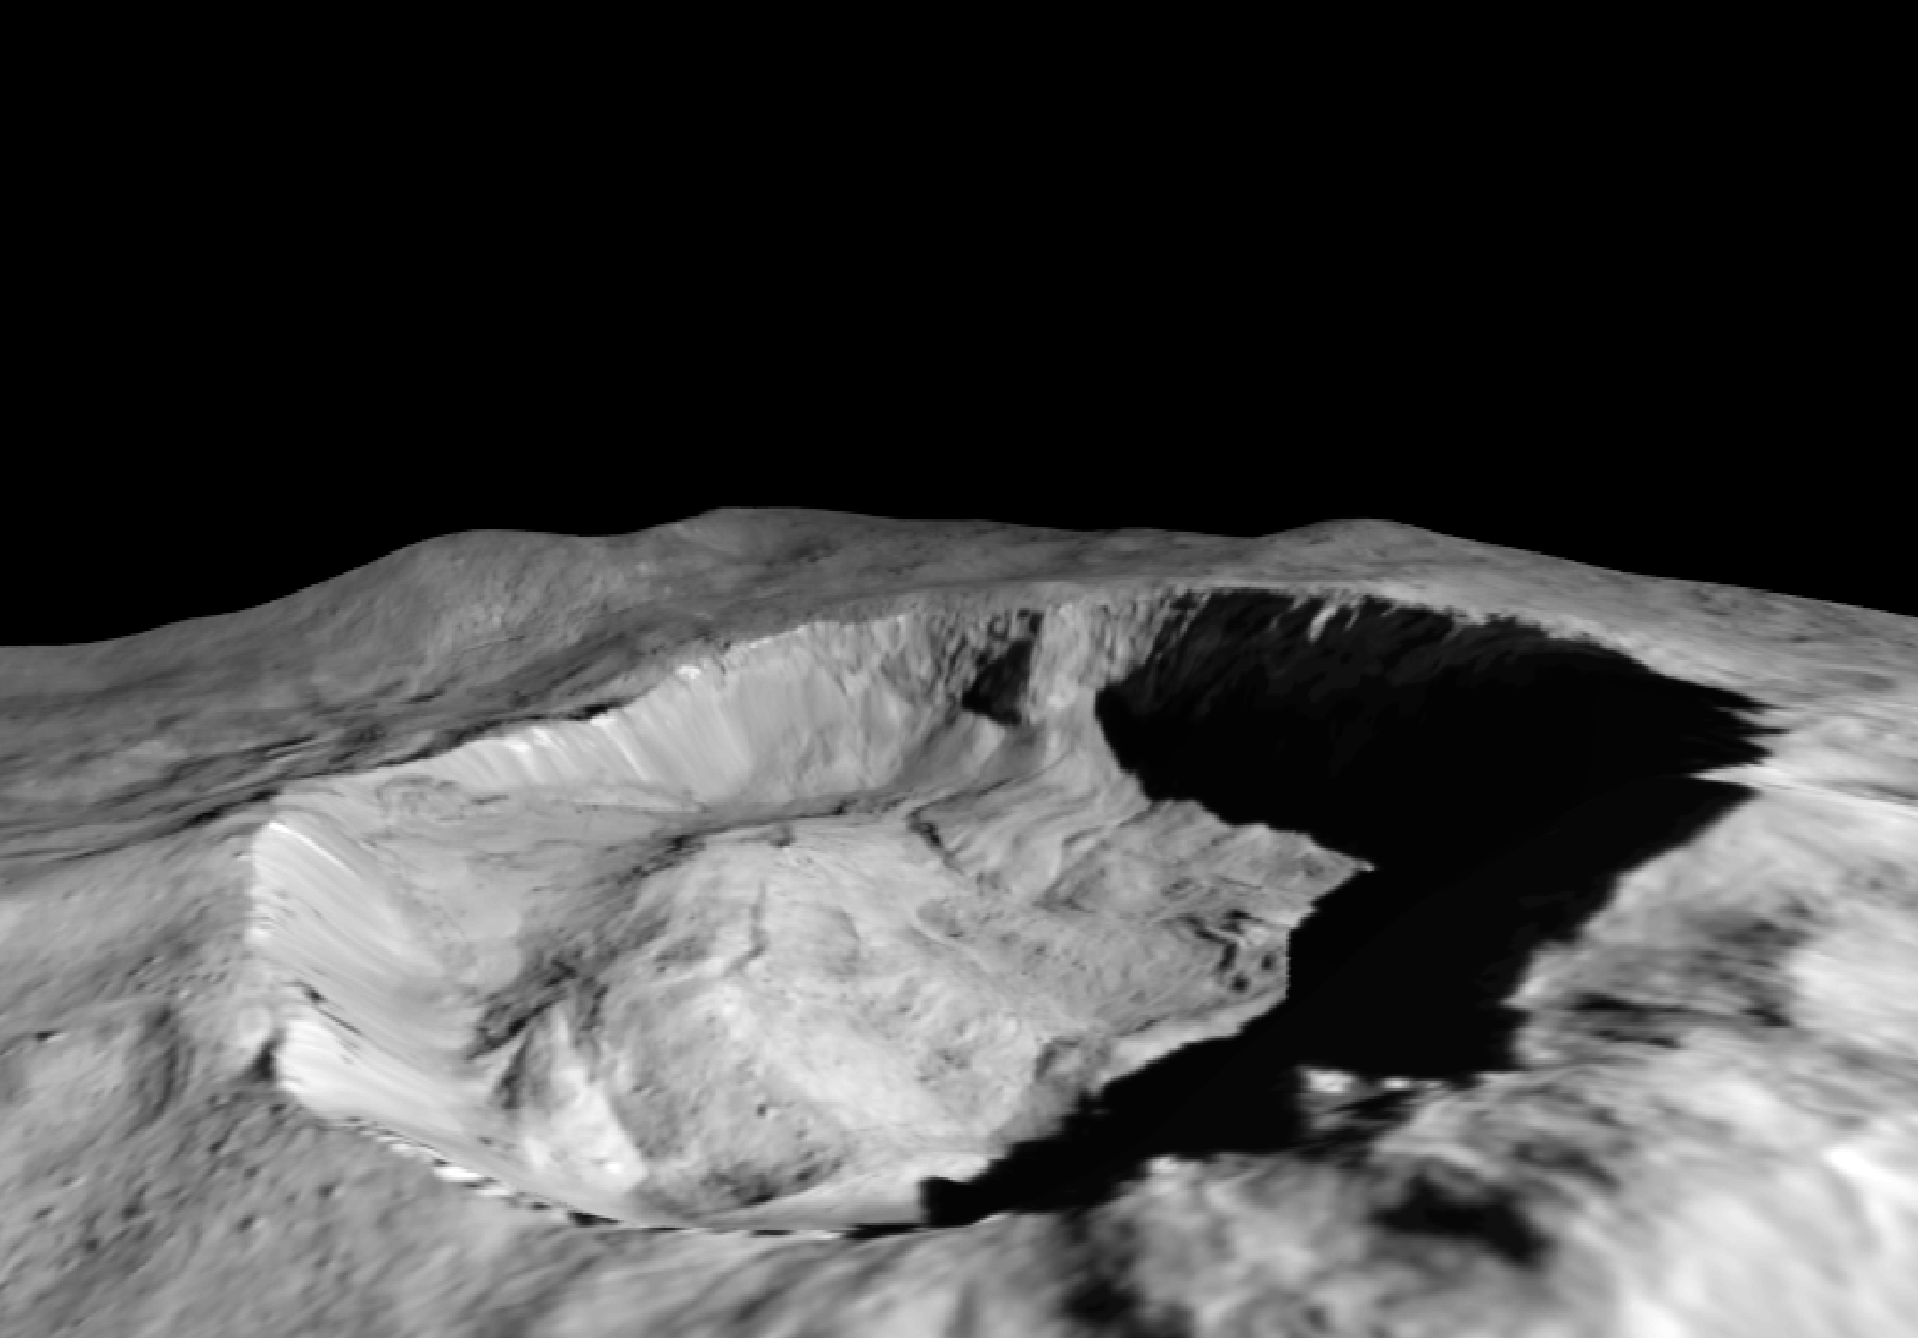

Juling Crater’s Shadow

This view from NASA’s Dawn mission shows where ice has been detected in the northern wall of Ceres’ Juling Crater, which is in almost permanent shadow.

This simulated perspective view was made using images from Dawn’s low-altitude mapping orbit, 240 miles (385 kilometers) above Ceres.

Dawn’s mission is managed by JPL for NASA’s Science Mission Directorate in Washington. Dawn is a project of the directorate’s Discovery Program, managed by NASA’s Marshall Space Flight Center in Huntsville, Alabama. UCLA is responsible for overall Dawn mission science. Orbital ATK Inc., in Dulles, Virginia, designed and built the spacecraft. The German Aerospace Center, Max Planck Institute for Solar System Research, Italian Space Agency and Italian National Astrophysical Institute are international partners on the mission team.

Credit: NASA/JPL-Caltech/UCLA/MPS/DLR/IDA/ASI/INAF